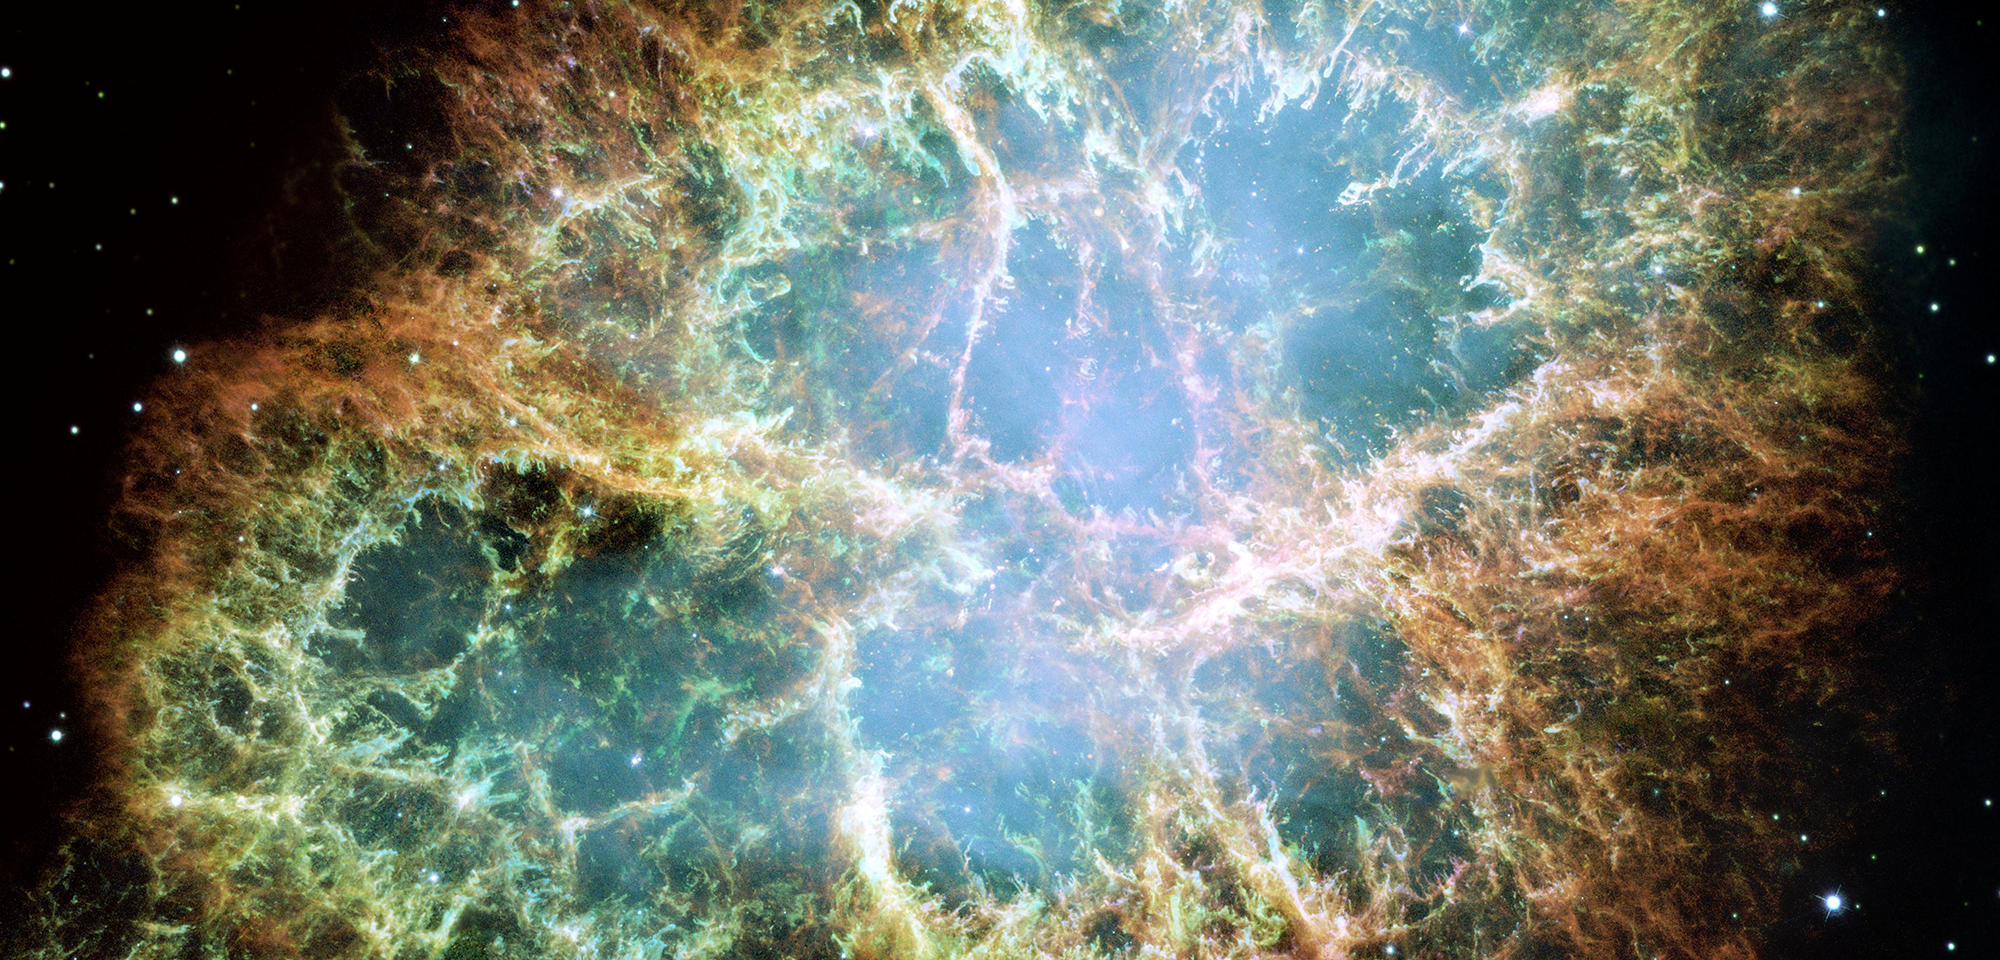

Crab Nebula

The Crab Nebula is an expanding remnant of a star's supernova explosion. Japanese and Chinese astronomers recorded this violent event nearly 1,000 years ago in 1054 AD, as did likely the Native Americans. The glowing relic has been expanding since the star exploded, and it is now approximately 11 light-years in width.

This Hubble mosaic is one of the largest images ever taken of a supernova remnant by the space telescope. It is also the highest resolution image ever made of the entire Crab Nebula, which is located 6,500 light-years away. The composite was assembled from 24 individual exposures taken with Hubble's Wide Field Planetary Camera 2 in October 1999, January 2000, and December 2000.

The orange filaments are the tattered remains of the star and consist mostly of hydrogen. The rapidly spinning neutron star embedded in the center of the nebula is the dynamo powering the nebula's eerie interior bluish glow. The blue light comes from electrons whirling at nearly the speed of light around magnetic field lines from the neutron star, which is the crushed, ultra-dense core of the exploded star.

Like a lighthouse, the neutron star produces twin beams of radiation. From Earth, it appears to pulse 30 times a second due to the neutron star's rotation sweeping the beams across our line of sight. It has the mass equivalent to the Sun crammed into a rapidly spinning ball of neutrons 12 miles across.

The nebula derived its name from its appearance in an 1844 drawing made by Irish astronomer Lord Rosse, who used a 36-inch telescope. When viewed by Hubble, as well as by large, ground-based telescopes, the Crab Nebula takes on a more detailed appearance that yields clues into the spectacular demise of the star.

In 2002, Emily Schaller and Robert Fesen of Dartmouth College used Hubble to examine the motion and shape of bright knots in the Crab Nebula. They found that the knots lie relatively close to the source of the ionizing radiation, which may lead to higher gas temperatures of the knots than expected. This limits our understanding of the structure of the nebula and what role magnetic fields may play as the material expands outward and eventually combines with other material to form new stars.

In 2010 and 2013, Allison Loll of Arizona State University used Hubble to determine several northwest-southeast (upper right to lower left) asymmetries in the nebula's filaments, as well as the development of long "fingers" of gas and dust. She attributes these to the sideways motion of the neutron star in the northwest (upper right) direction. Jeff Hester, also at Arizona State University, studied Hubble observations of the Crab Nebula along with data from other observatories to investigate the expansion and magnetic fields of the nebula remnant from the explosion.

Constellation: Taurus

Distance: 6,500 light-years (2.0 kiloparsecs)

Instrument: Wide Field Planetary Camera 2

Image Filters: F502N ([O III]), F631N ([O I]), F673N ([S II])

Credit: NASA, ESA, and the Hubble Heritage Team (STScI/AURA)